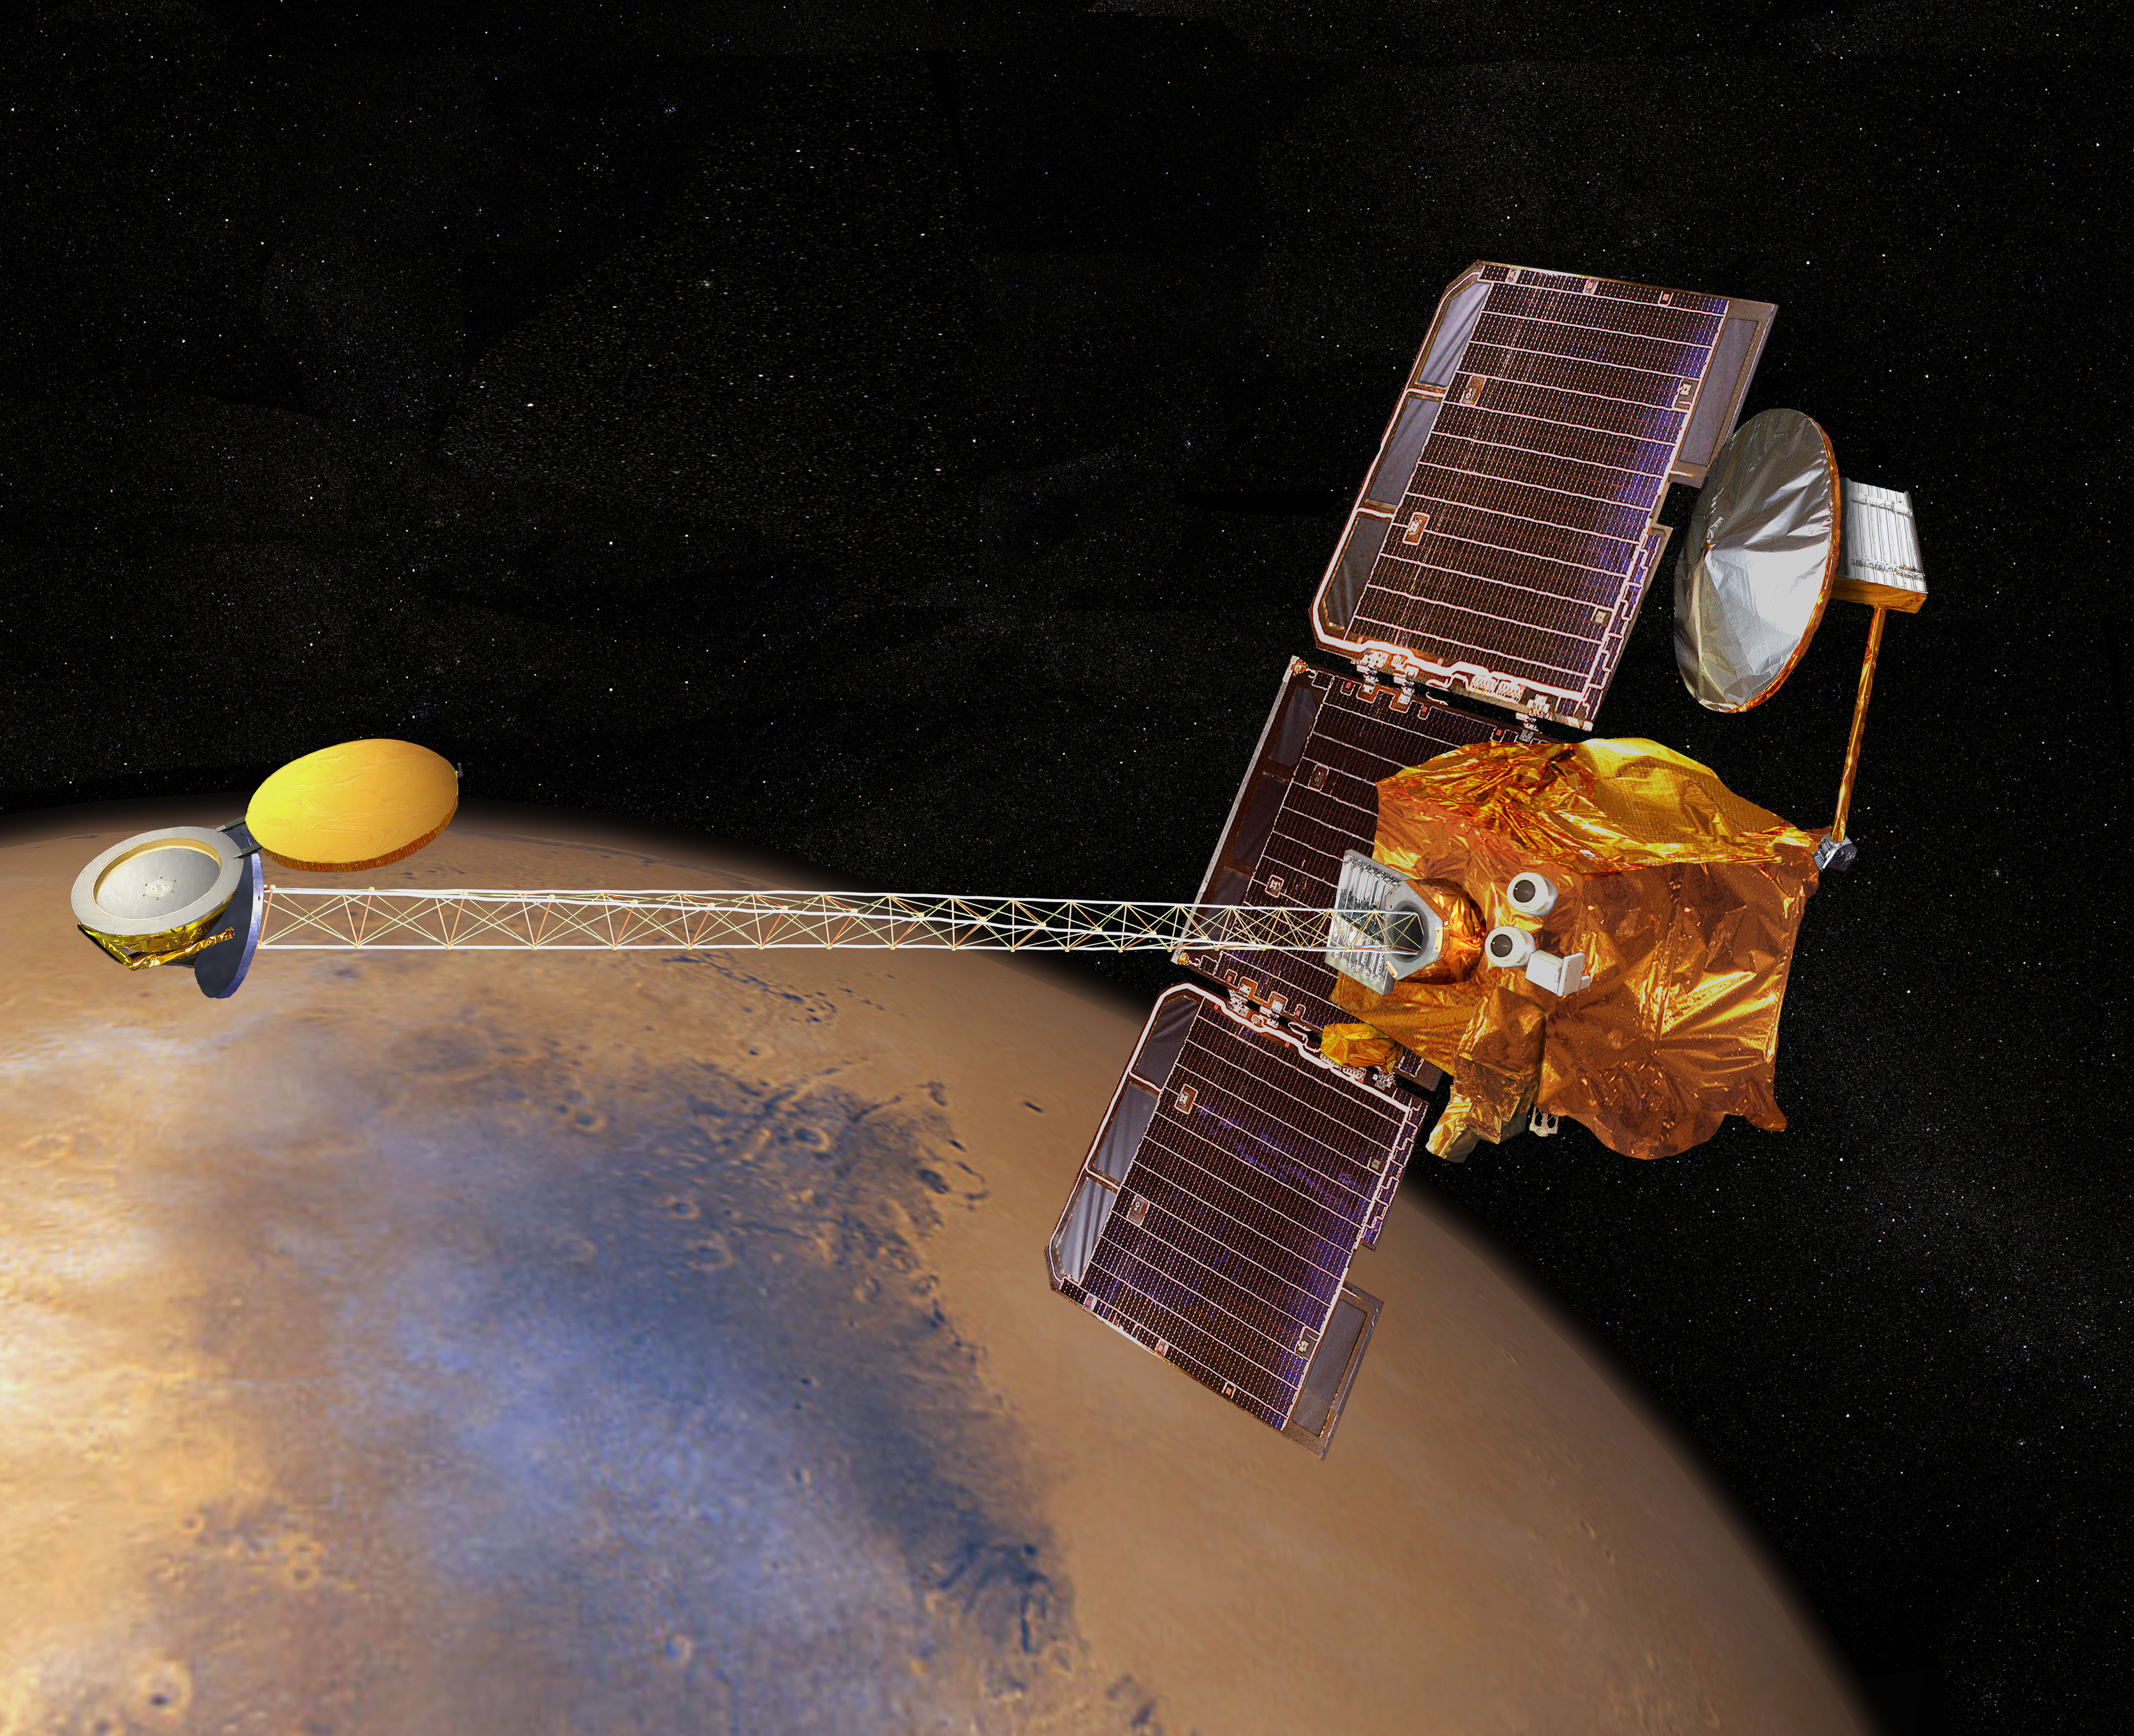

Artist’s Concept of Mars Odyssey

Artist’s concept of 2001 Mars Odyssey spacecraft

Credit: NASA/JPL